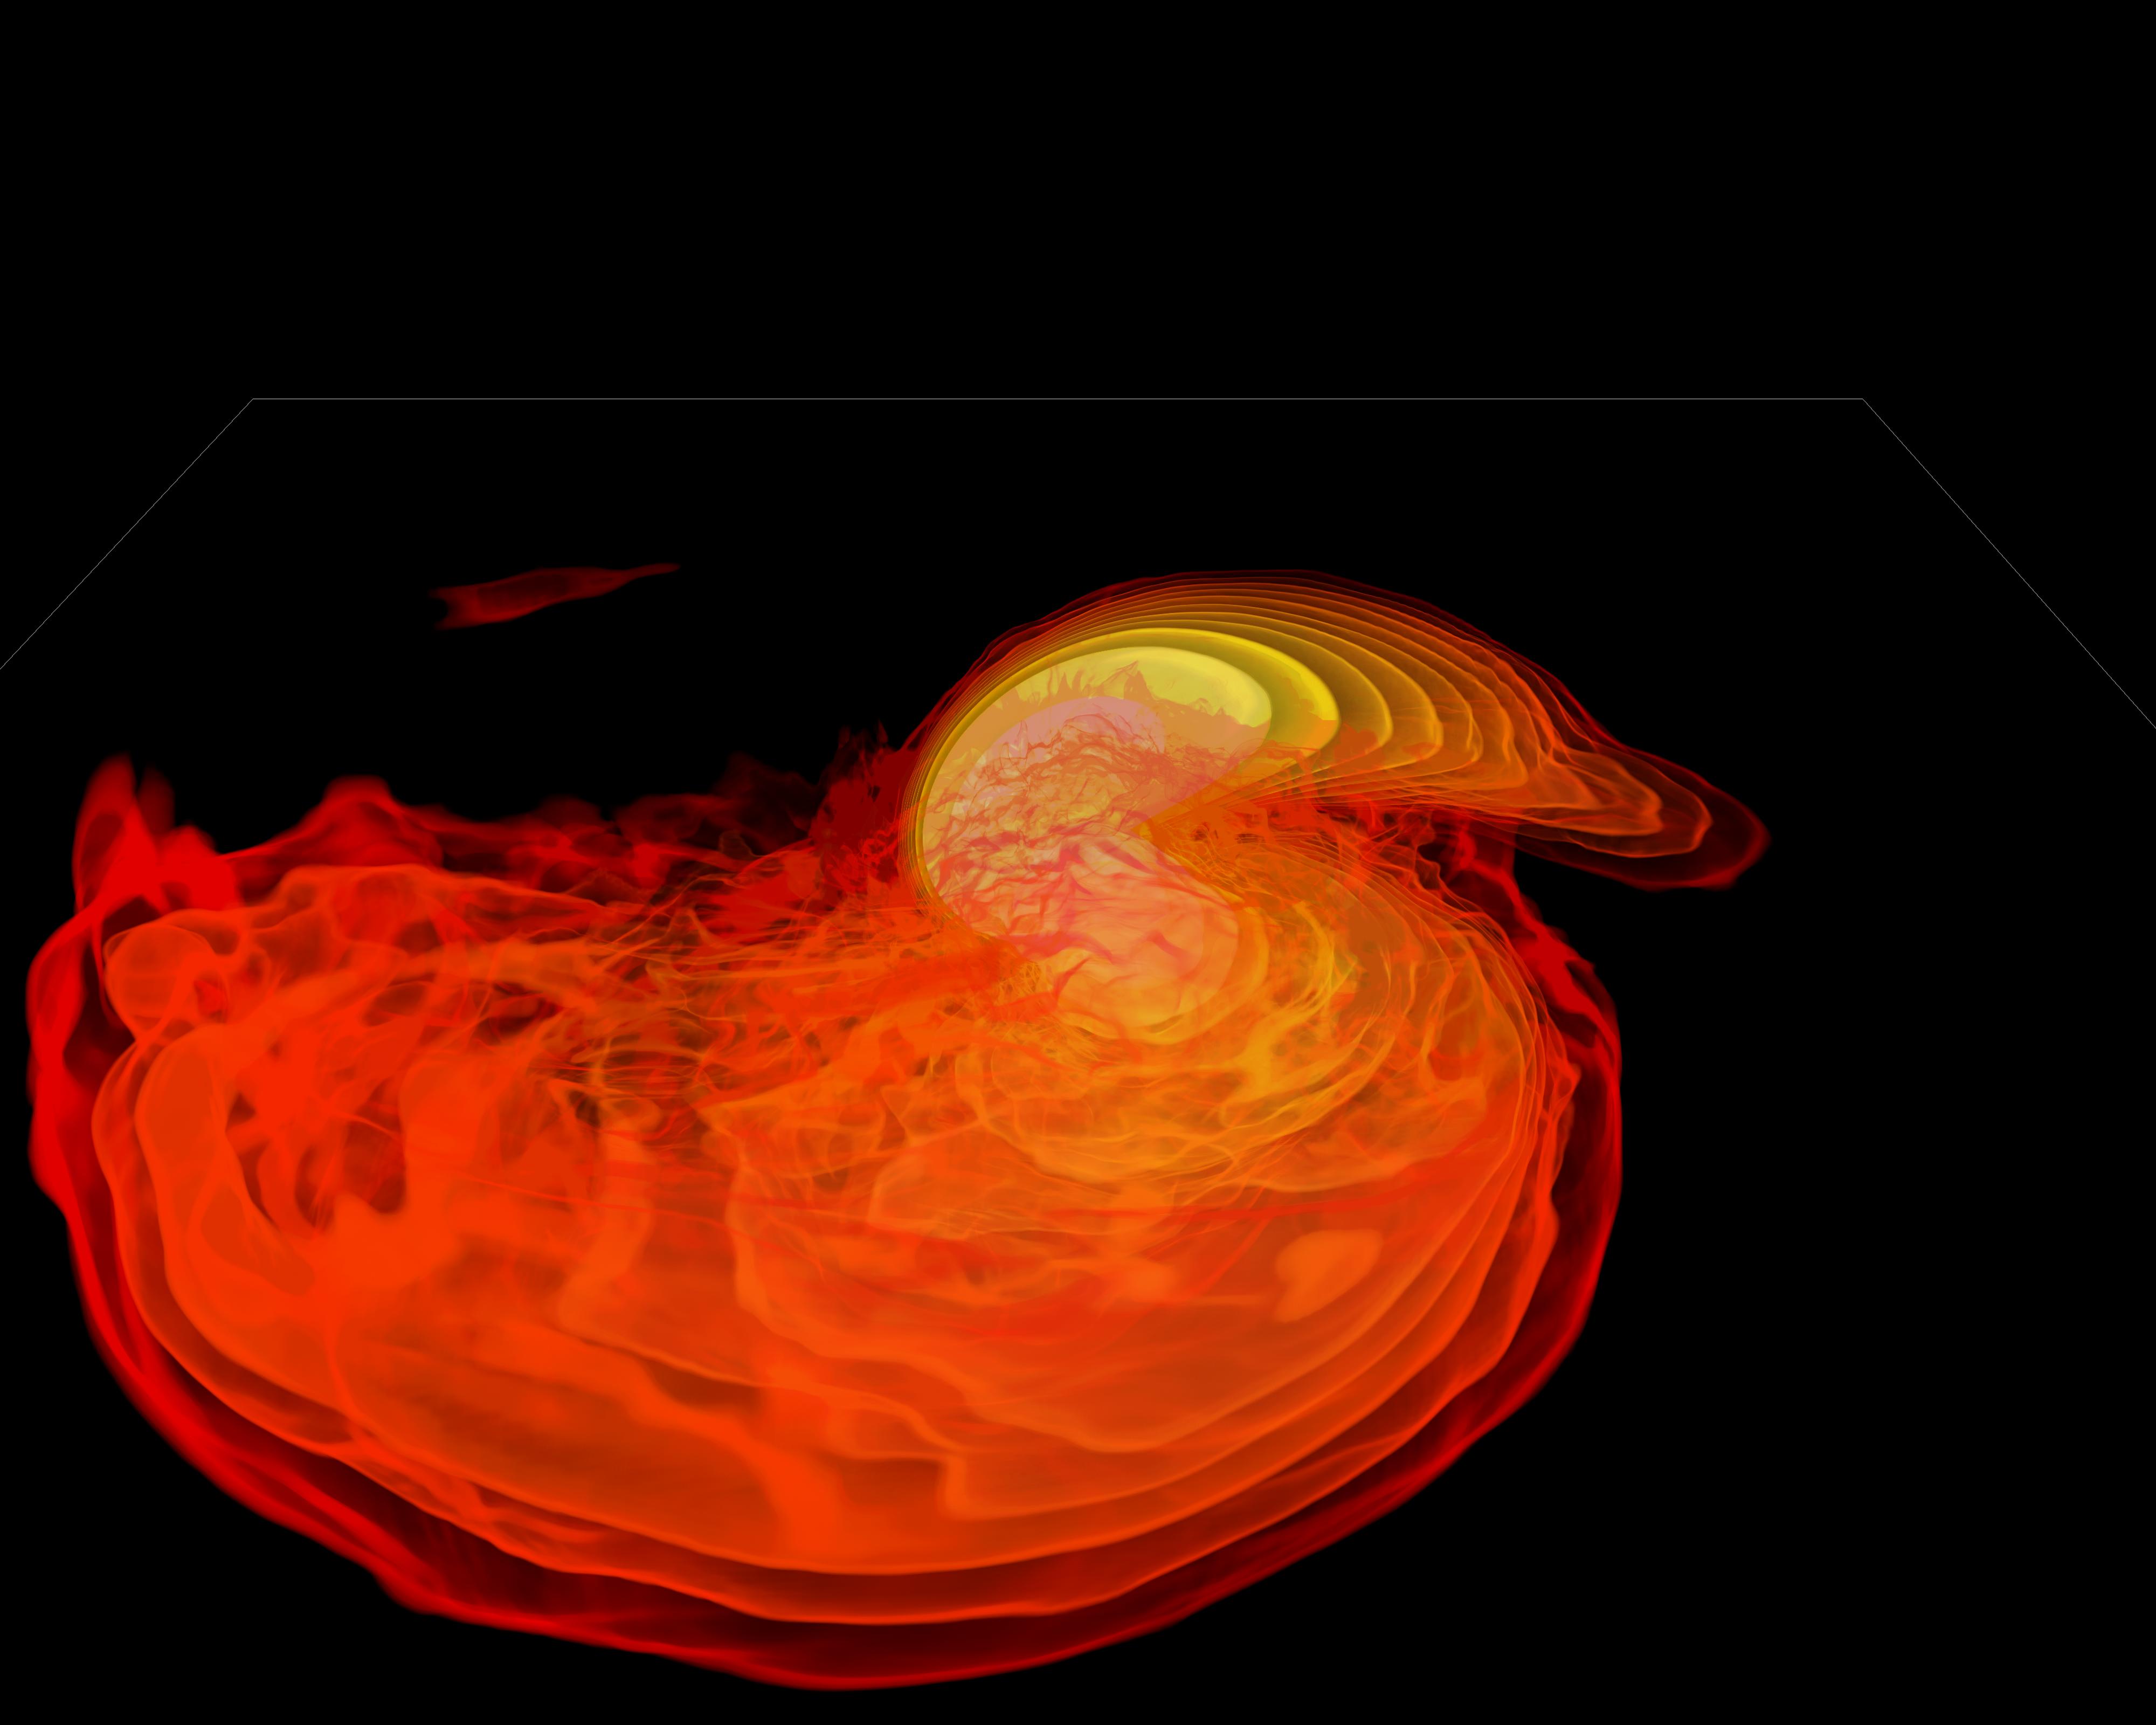

Neutron Stars Rip Each Other Apart to Form Black Hole

Simulation frames from this NASA Goddard neutron star merger animation: bit.ly/1jolBYY This supercomputer simulation shows one of the most violent events in the universe: a pair of neutron stars colliding, merging and forming a black hole. A neutron star is the compressed core left behind when a star born with between eight and 30 times the sun's mass explodes as a supernova. Neutron stars pack about 1.5 times the mass of the sun — equivalent to about half a million Earths — into a ball just 12 miles (20 km) across. As the simulation begins, we view an unequally matched pair of neutron stars weighing 1.4 and 1.7 solar masses. They are separated by only about 11 miles, slightly less distance than their own diameters. Redder colors show regions of progressively lower density. As the stars spiral toward each other, intense tides begin to deform them, possibly cracking their crusts. Neutron stars possess incredible density, but their surfaces are comparatively thin, with densities about a million times greater than gold. Their interiors crush matter to a much greater degree densities rise by 100 million times in their centers. To begin to imagine such mind-boggling densities, consider that a cubic centimeter of neutron star matter outweighs Mount Everest. By 7 milliseconds, tidal forces overwhelm and shatter the lesser star. Its superdense contents erupt into the system and curl a spiral arm of incredibly hot material. At 13 milliseconds, the more massive star has accumulated too much mass to support it against gravity and collapses, and a new black hole is born. The black hole's event horizon — its point of no return — is shown by the gray sphere. While most of the matter from both neutron stars will fall into the black hole, some of the less dense, faster moving matter manages to orbit around it, quickly forming a large and rapidly rotating torus. This torus extends for about 124 miles (200 km) and contains the equivalent of 1/5th the mass of our sun. Scientists think neutron star mergers like this produce short gamma-ray bursts (GRBs). Short GRBs last less than two seconds yet unleash as much energy as all the stars in our galaxy produce over one year. The rapidly fading afterglow of these explosions presents a challenge to astronomers. A key element in understanding GRBs is getting instruments on large ground-based telescopes to capture afterglows as soon as possible after the burst. The rapid notification and accurate positions provided by NASA's Swift mission creates a vibrant synergy with ground-based observatories that has led to dramatically improved understanding of GRBs, especially for short bursts.

Credit: NASA's Goddard Space Flight Center